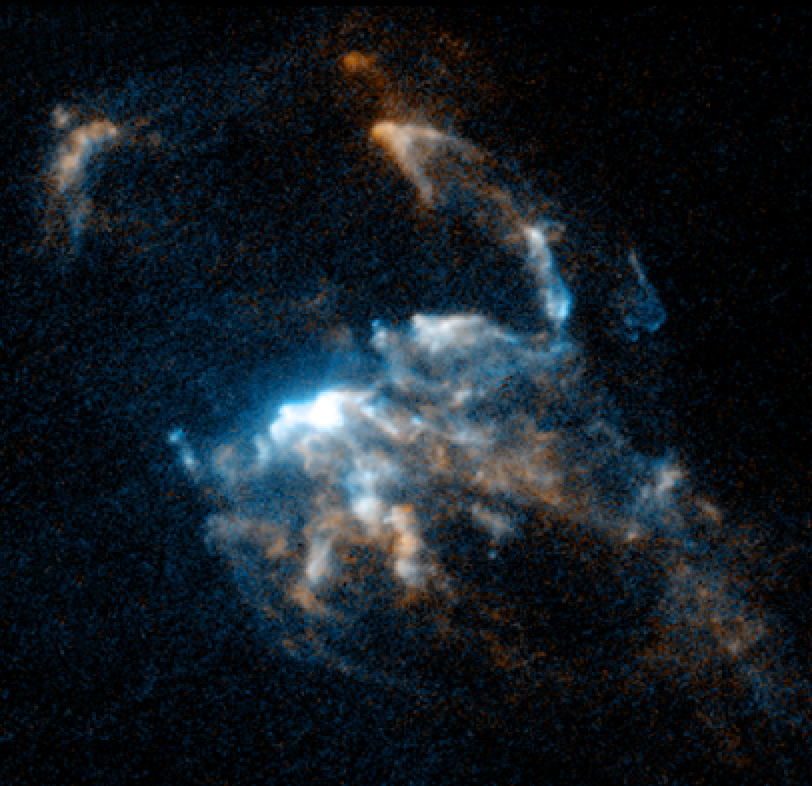

HH 2

Object Name: HH 2
Object Description: Herbig-Haro Object
Instrument: HST/WFPC2
Filters: F656N (H-alpha) and F673N ([S II])

This image is a composite of separate exposures acquired by the WFPC2 instrument on HST. The color results from assigning different hues (colors) to each monochromatic (grayscale) image associated with an individual filter. In this case, the assigned colors are: Cyan: F656N (H-alpha) Orange: F673N ([S II])

Credit: NASA, ESA, and P. Hartigan (Rice University)